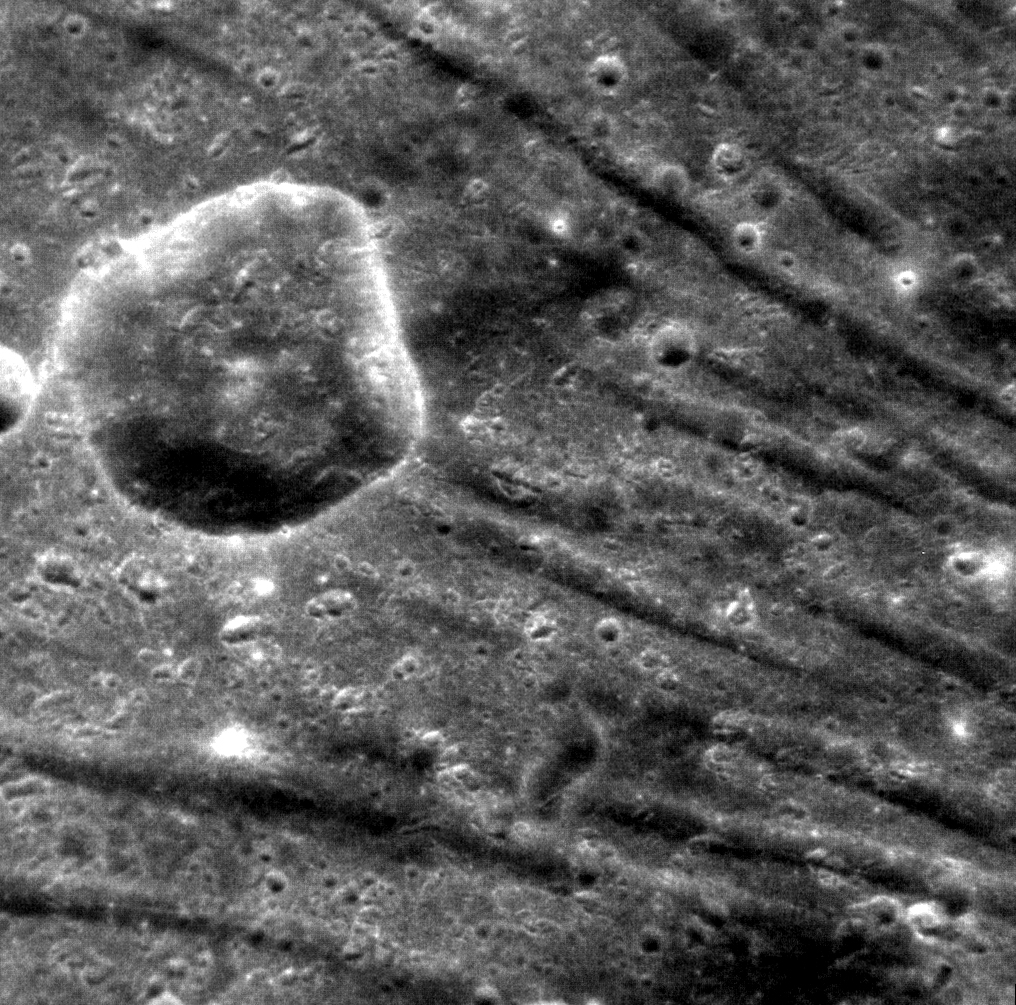

Different Spokes

The troughs of Pantheon Fossae extend across this scene, located between Cunningham and Apollodorus craters. This 14-km crater appears to have formed after Pantheon Fossae, with its ejecta covering the troughs.

This image was acquired as a high-resolution targeted observation. Targeted observations are images of a small area on Mercury’s surface at resolutions much higher than the 250-meter/pixel (820 feet/pixel) morphology base map or the 1-kilometer/pixel (0.6 miles/pixel) color base map. It is not possible to cover all of Mercury’s surface at this high resolution during MESSENGER’s one-year mission, but several areas of high scientific interest are generally imaged in this mode each week.

The MESSENGER spacecraft is the first ever to orbit the planet Mercury, and the spacecraft’s seven scientific instruments and radio science investigation are unraveling the history and evolution of the Solar System’s innermost planet. Visit the Why Mercury? section of this website to learn more about the key science questions that the MESSENGER mission is addressing. During the one-year primary mission, MDIS is scheduled to acquire more than 75,000 images in support of MESSENGER’s science goals.

Date acquired: December 25, 2011
Image Mission Elapsed Time (MET): 233263747
Image ID: 1179175
Instrument: Narrow Angle Camera (NAC) of the Mercury Dual Imaging System (MDIS)
Center Latitude: 31.1°
Center Longitude: 159.8° E
Resolution: 40 meters/pixel
Scale: The large impact crater is approximately 14 km (8 miles) in diameter
Incidence Angle: 31.2°
Emission Angle: 4.1°
Phase Angle: 32.5°

These images are from MESSENGER, a NASA Discovery mission to conduct the first orbital study of the innermost planet, Mercury. For information regarding the use of images, see the MESSENGER image use policy.

Credit: NASA/Johns Hopkins University Applied Physics Laboratory/Carnegie Institution of Washington